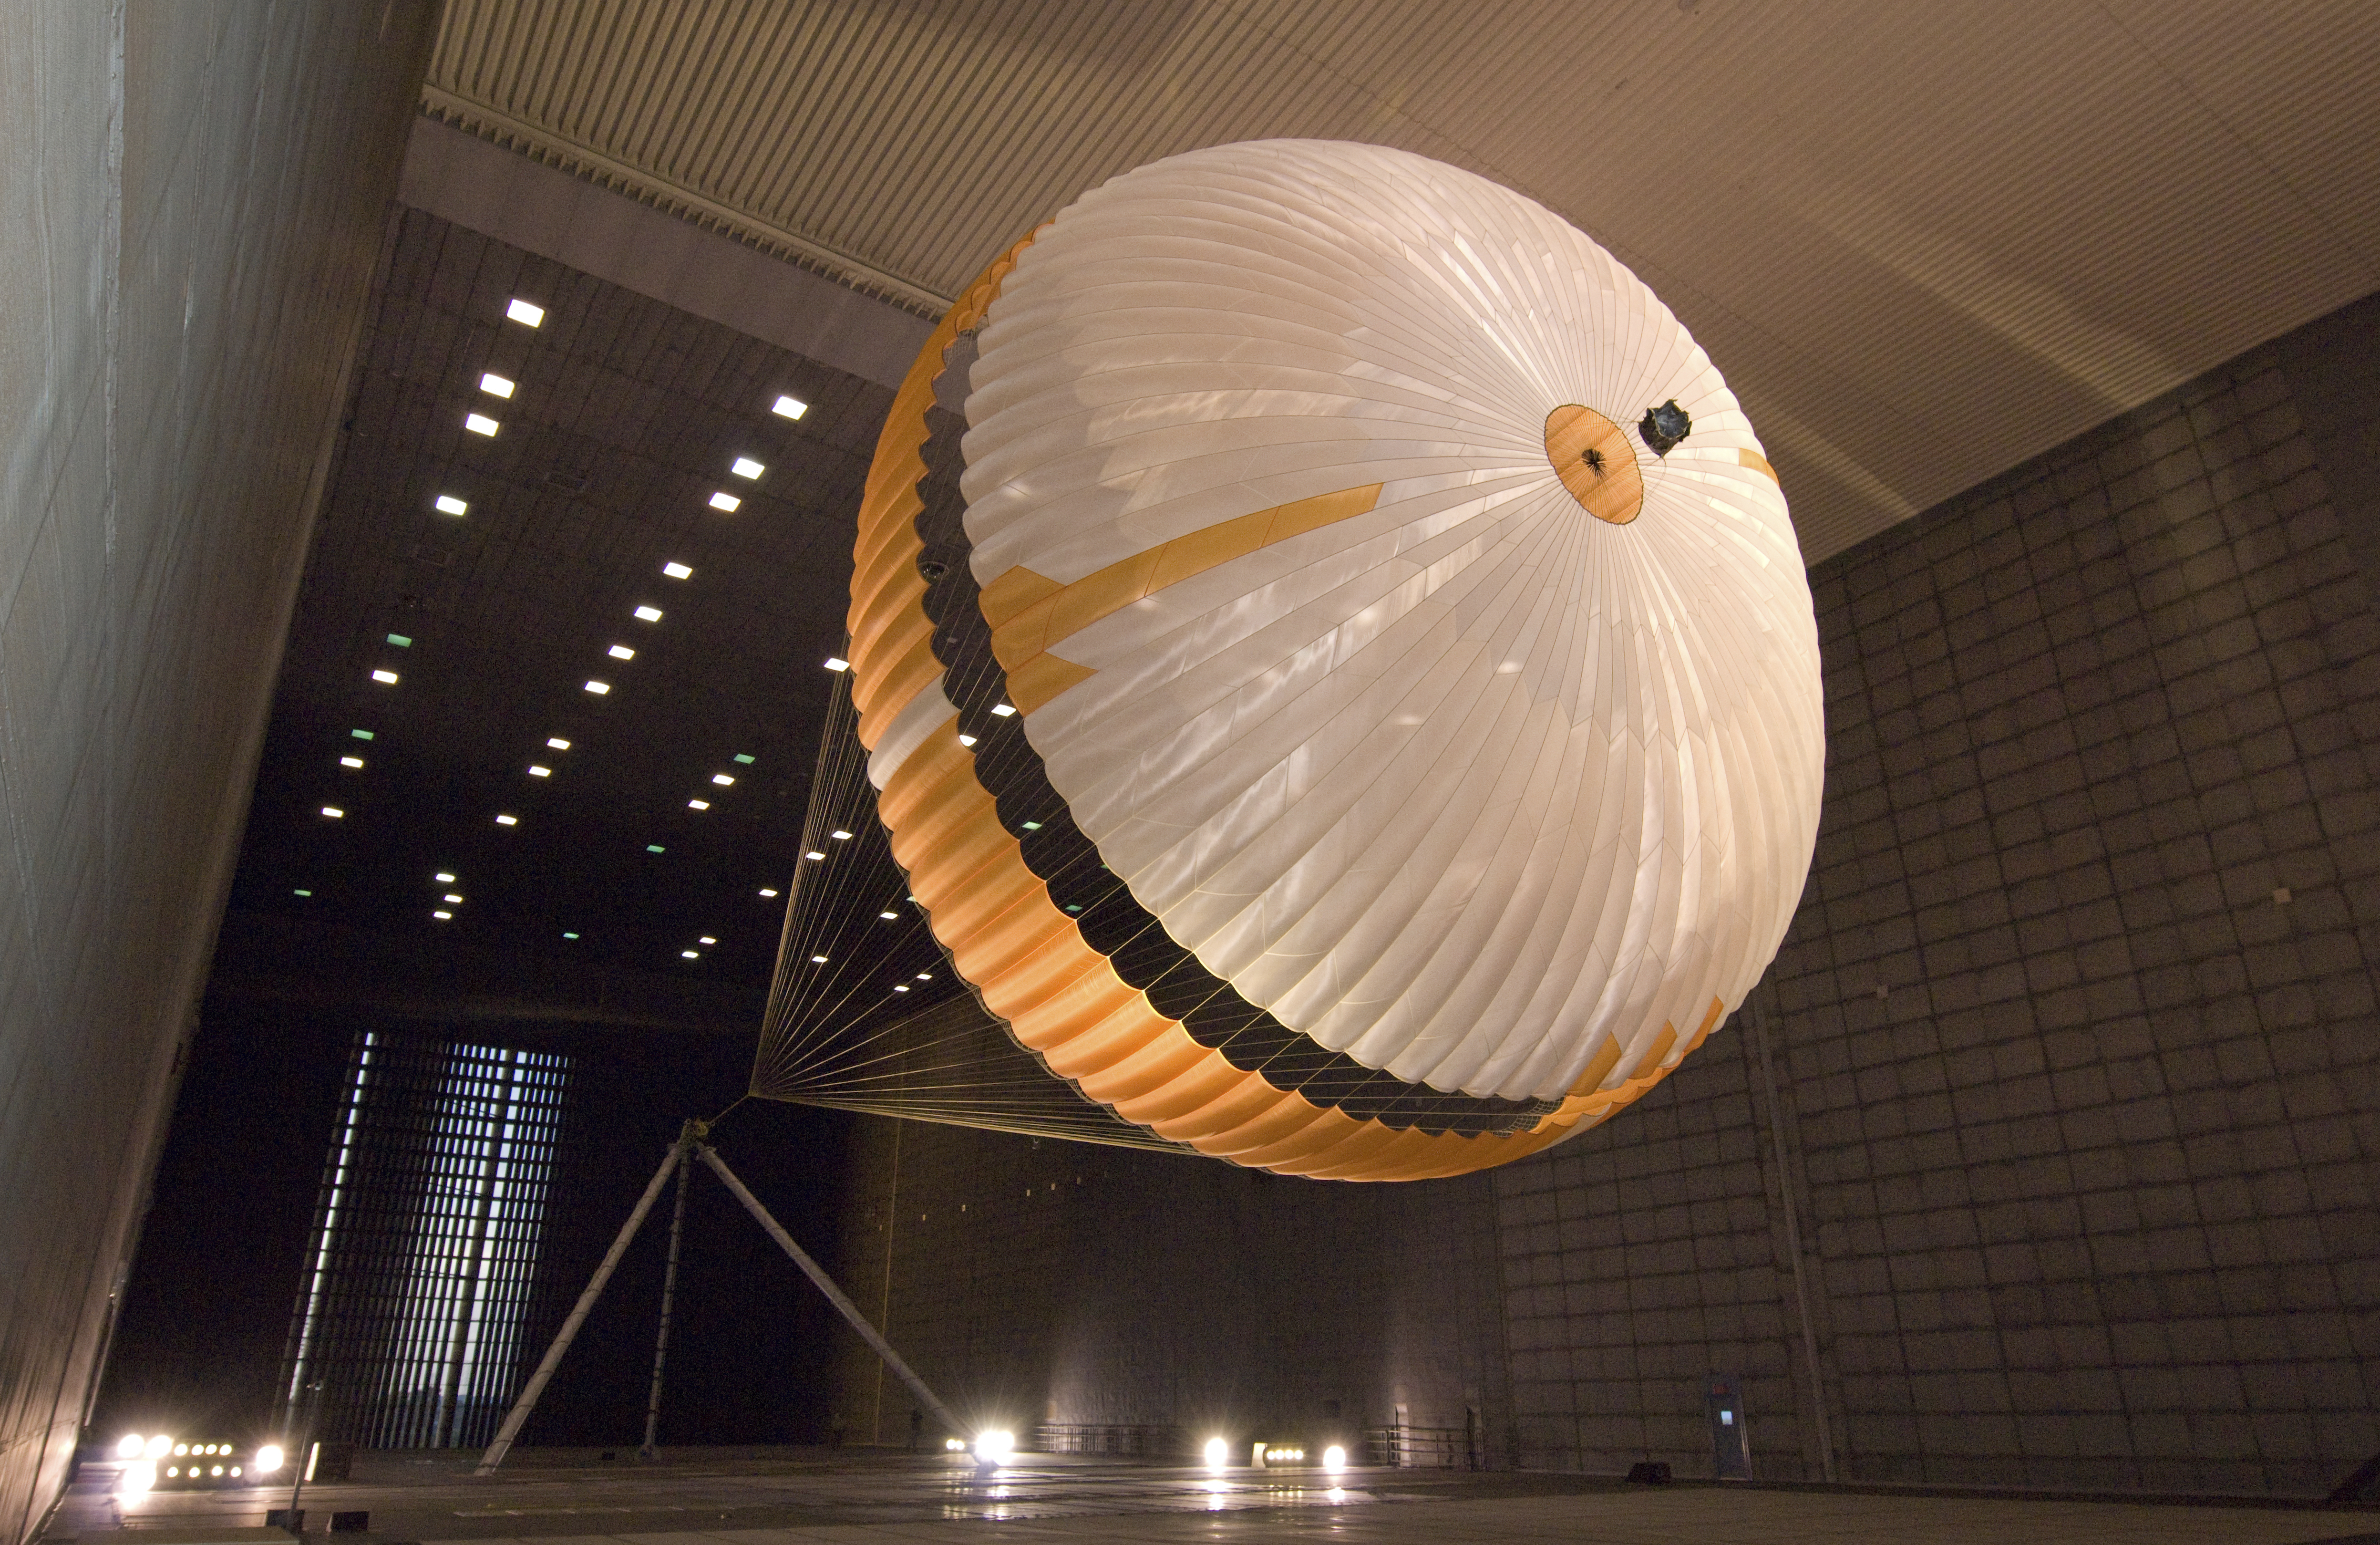

Mars Parachute Testing in World’s Largest Wind Tunnel

The parachute for NASA’s next mission to Mars passed flight-qualification testing in March and April 2009 inside the world’s largest wind tunnel, at NASA Ames Research Center, Moffett Field, Calif.

NASA’s Mars Science Laboratory mission, to be launched in 2011 and land on Mars in 2012, will use the largest parachute ever built to fly on an extraterrestrial mission.

This image shows a duplicate qualification-test parachute inflated in an 80-mile-per-hour (36-meter-per-second) wind inside the test facility. The parachute uses a configuration called disk-gap-band. It has 80 suspension lines, measures more than 50 meters (165 feet) in length, and opens to a diameter of nearly 16 meters (51 feet). Most of the orange and white fabric is nylon, though a small disk of heavier polyester is used near the vent in the apex of the canopy due to higher stresses there. It is designed to survive deployment at Mach 2.2 in the Martian atmosphere, where it will generate up to 65,000 pounds of drag force.

The wind tunnel is 24 meters (80 feet) tall and 37 meters (120 feet) wide, big enough to house a Boeing 737. It is part of the National Full-Scale Aerodynamics Complex, operated by the Arnold Engineering Development Center of the U.S. Air Force.

Pioneer Aerospace, South Windsor, Conn., built the parachutes for testing and for flying on the Mars Science Laboratory. NASA’s Jet Propulsion Laboratory, Pasadena, Calif., manages the Mars Science Laboratory project for the NASA Science Mission Directorate, Washington, and is building and testing the mission’s spacecraft. JPL is a division of the California Institute of Technology.

Credit: NASA/JPL-Caltech